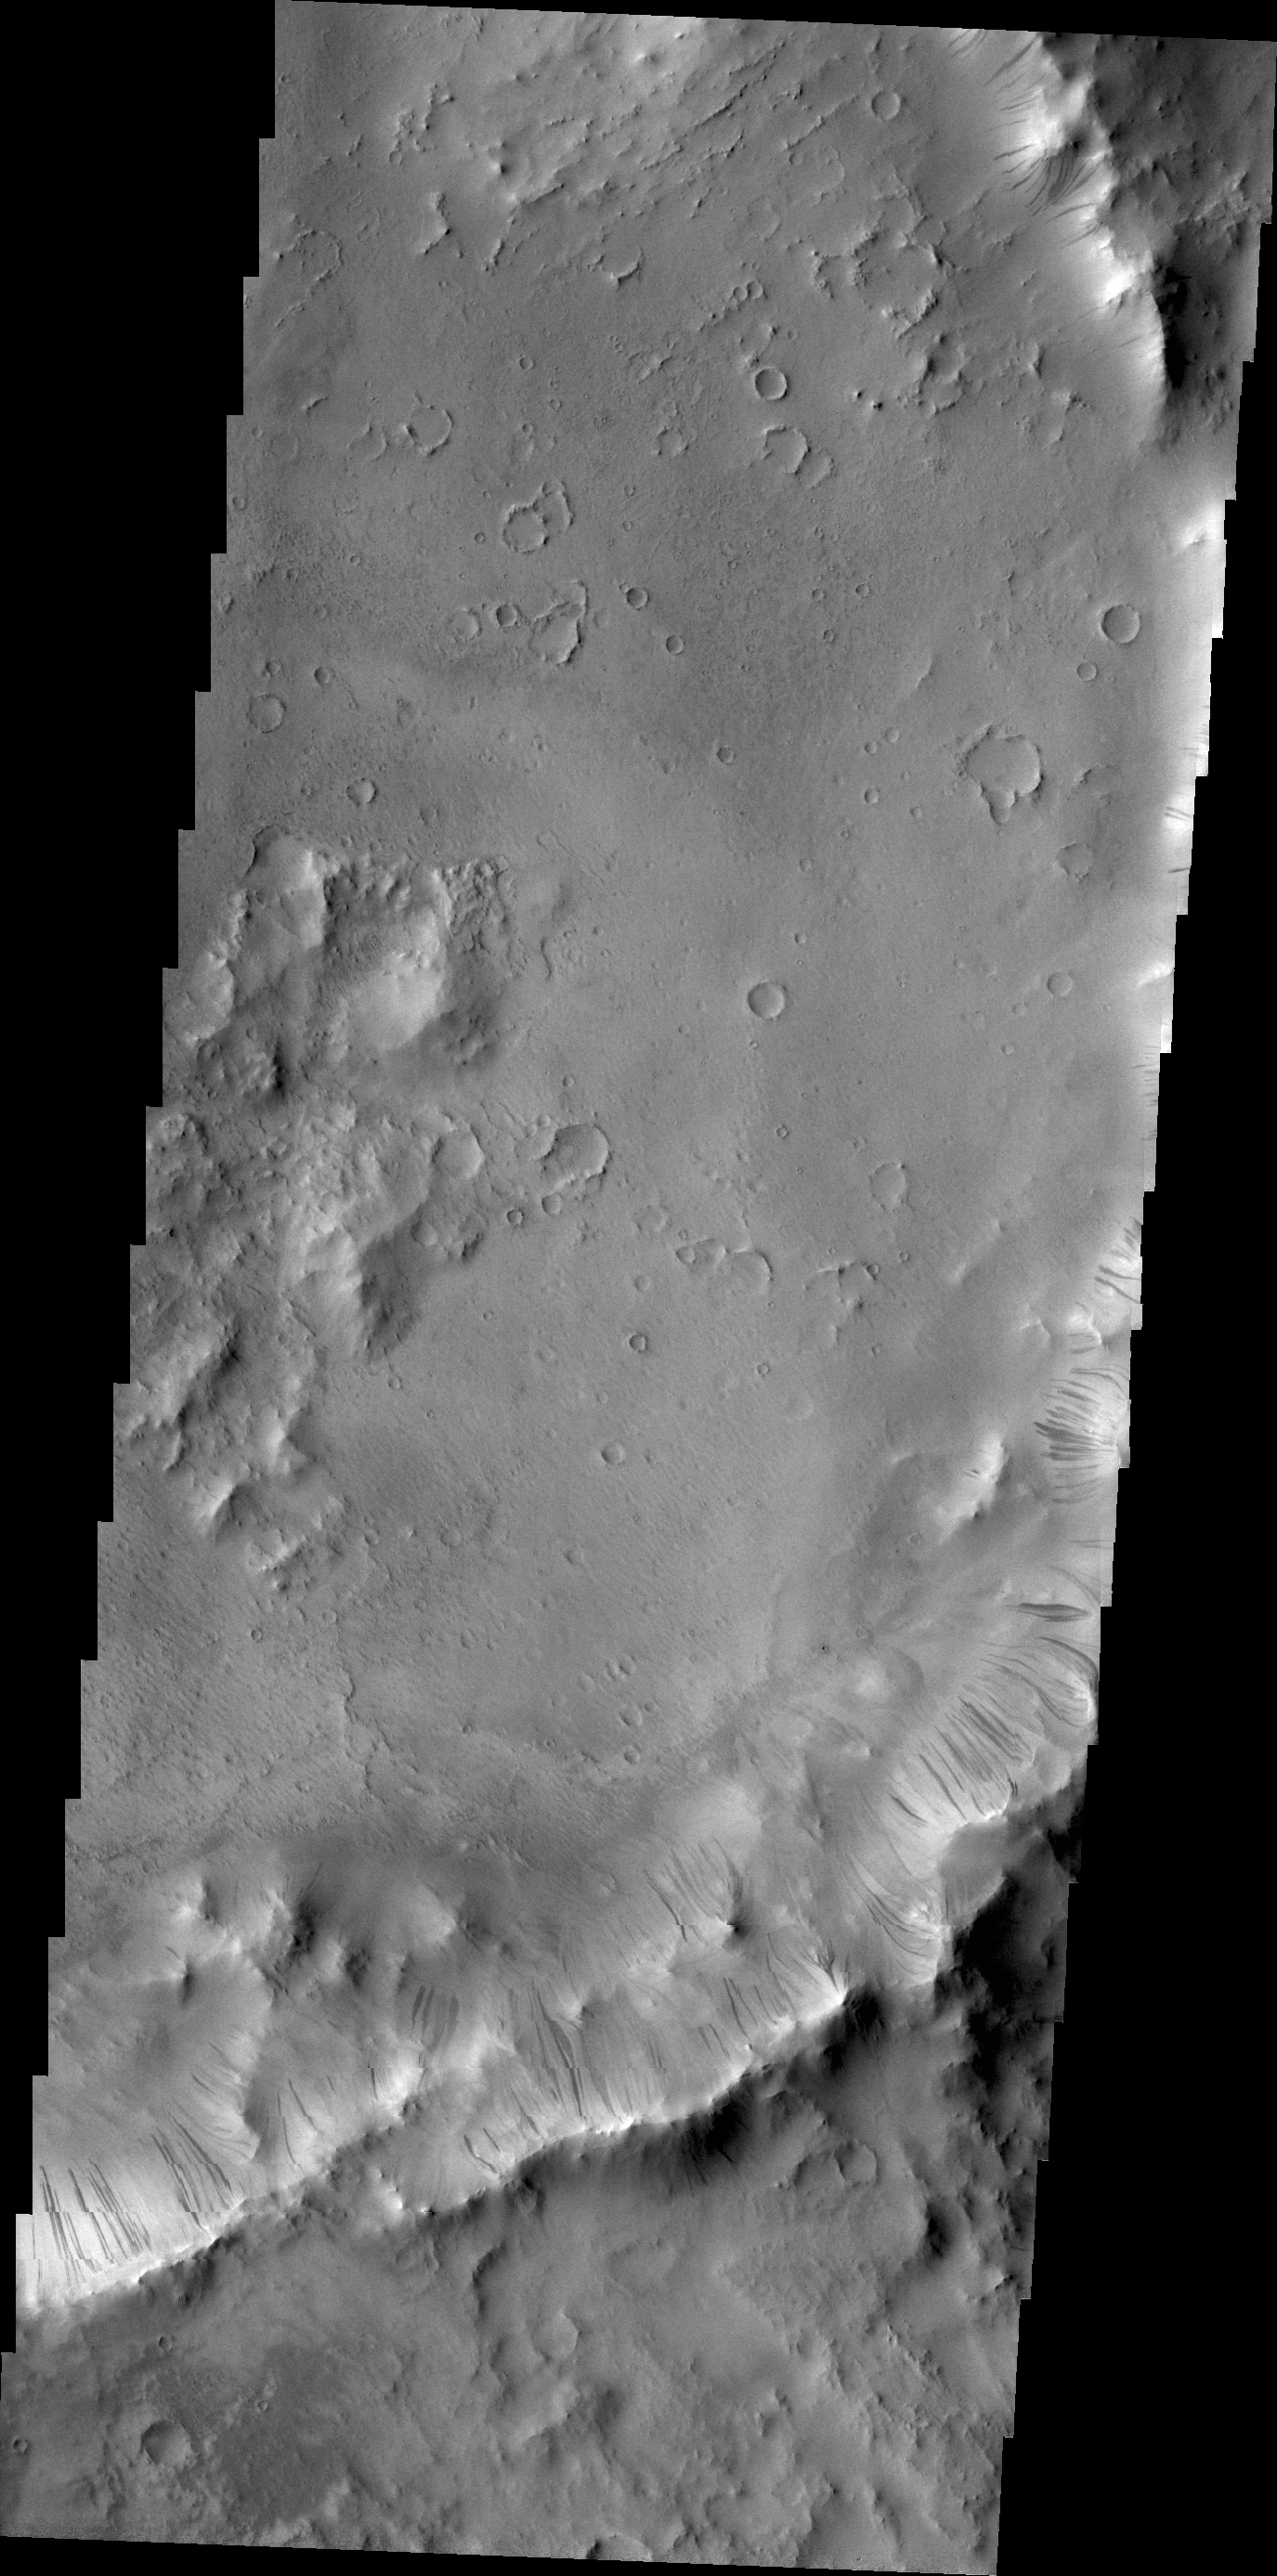

Dark Slope Streaks

Dark slope streaks mark the rim of this unnamed crater withing Tikhonravov Crater in Terra Sabaea.

Credit: NASA/JPL/ASU